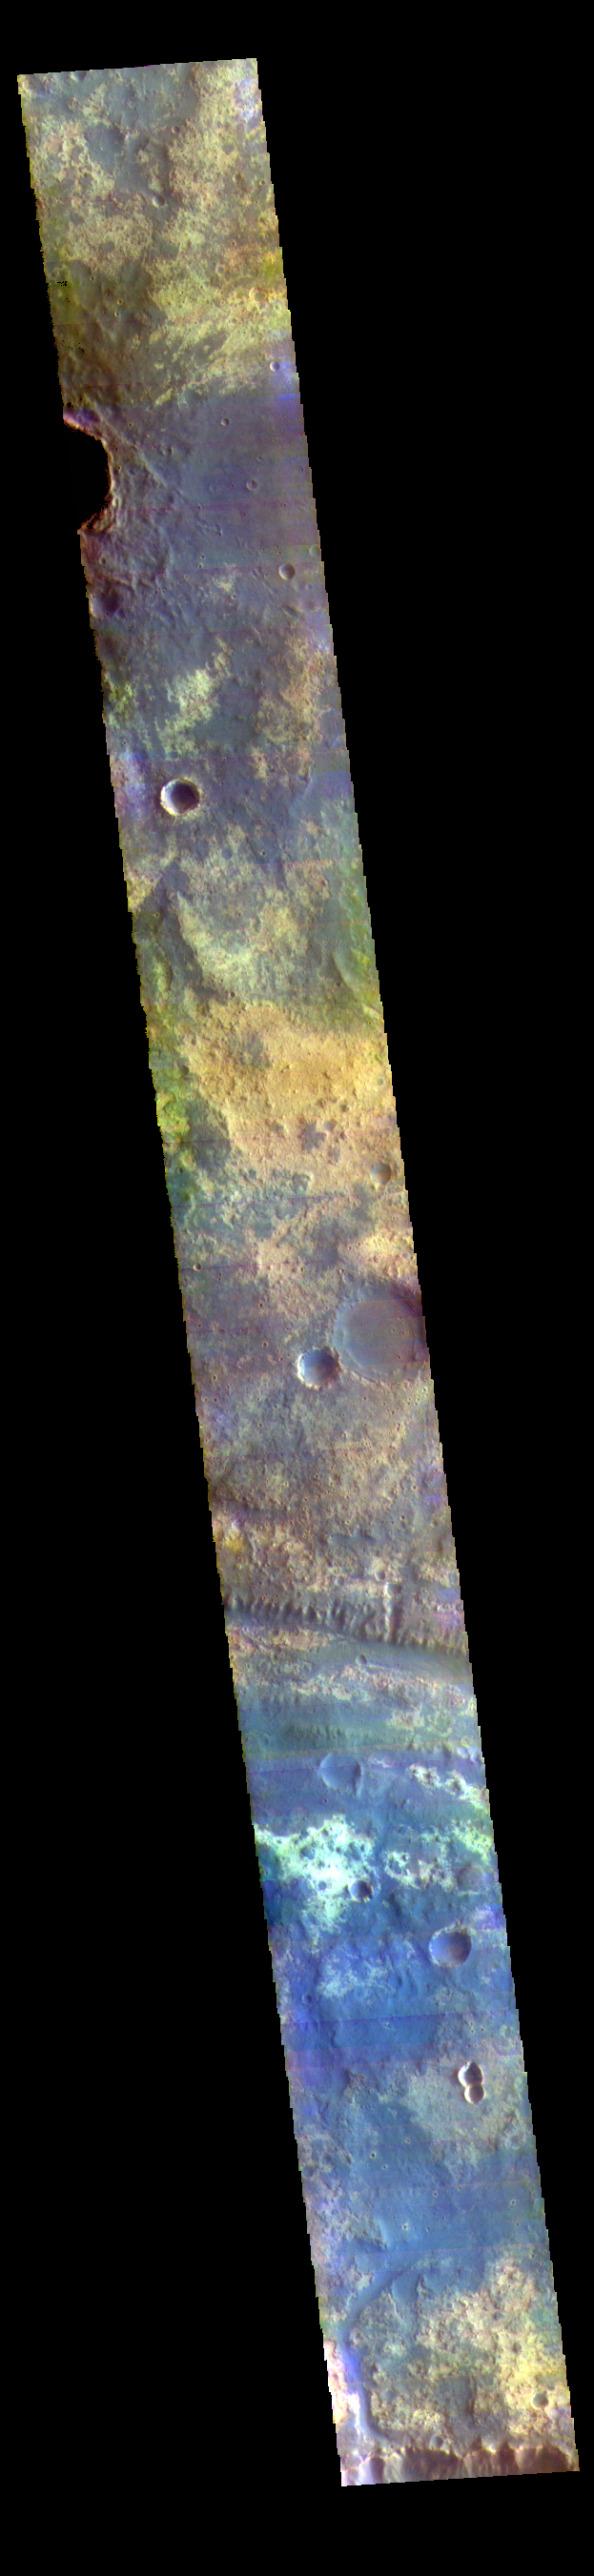

Mawrth Vallis – False Color

This VIS image shows a small section of Mawrth Vallis in Arabia Terra.

The THEMIS VIS camera contains 5 filters. The data from different filters can be combined in multiple ways to create a false color image. These false color images may reveal subtle variations of the surface not easily identified in a single band image.

Credit: NASA/JPL-Caltech/ASU